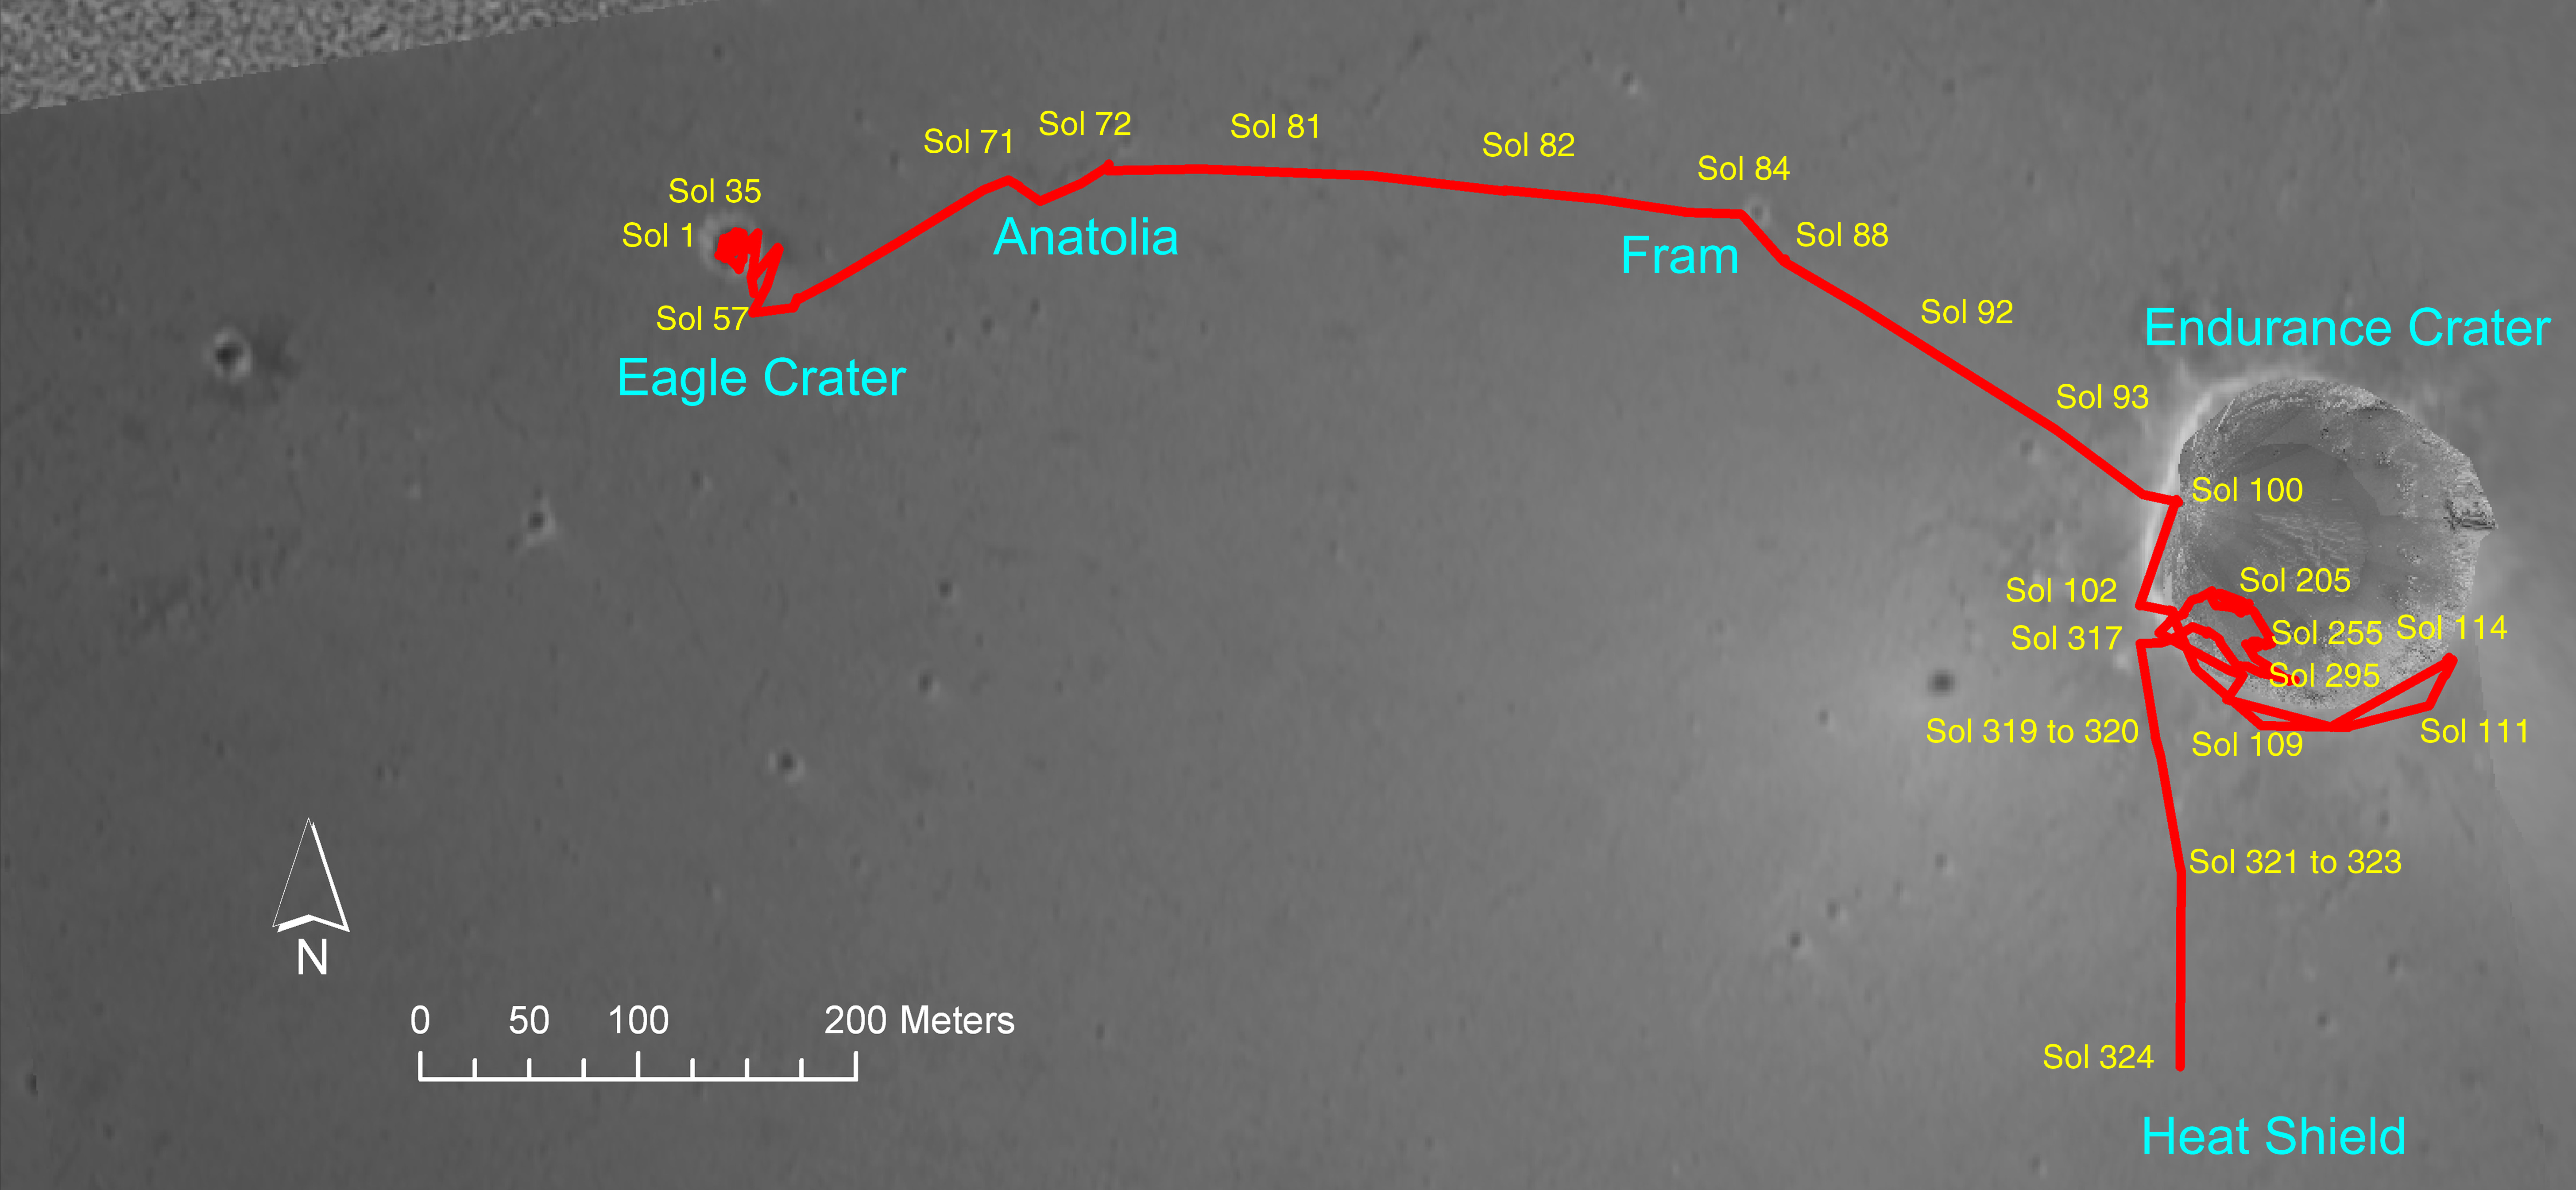

Opportunity’s Trek Across the Plains of Meridiani

Figure 1

Opportunity is approaching the heat shield that protected the rover from frictional high temperatures during descent through the martian atmosphere in January 2004. The spacecraft carrying the rover jettisoned the heat shield just prior to landing. This orbital view shows the course the rover drove from its landing to its 324th martian day, or sol (Dec. 21, 2004), including the historic path of Opportunity’s six months of exploration inside Endurance Crater. Opportunity drove 90.9 meters (298 feet) on sol 324, bringing its total odometry to 1,997.8 meters (1.24 miles).

Credit: NASA/JPL/MSSS/OSU